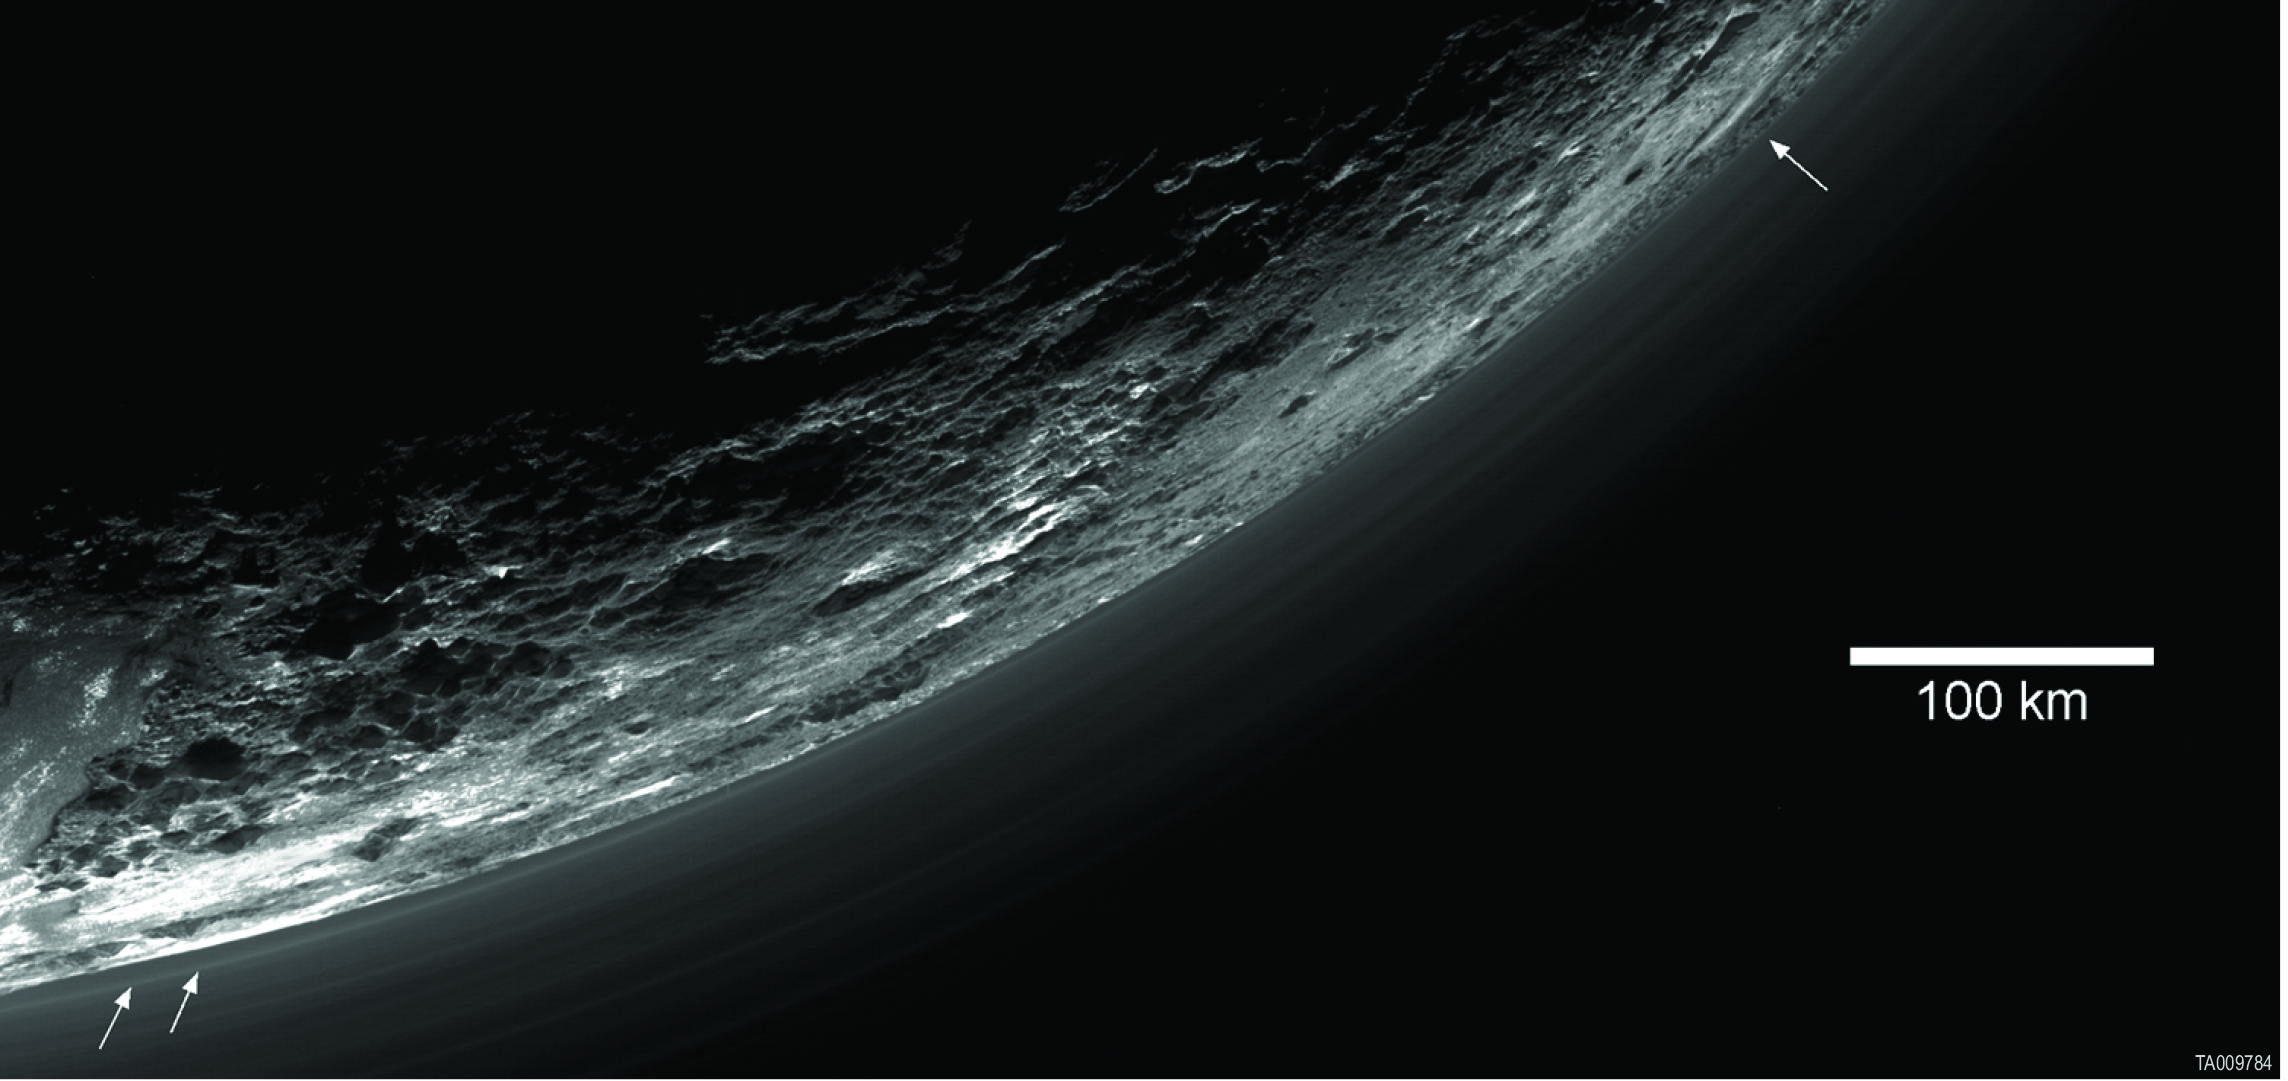

Pluto’s Haze

This image of haze layers above Pluto’s limb was taken by the Ralph/Multispectral Visible Imaging Camera (MVIC) on NASA’s New Horizons spacecraft. About 20 haze layers are seen; the layers have been found to typically extend horizontally over hundreds of kilometers, but are not strictly parallel to the surface. For example, white arrows indicate a haze layer about three miles (five kilometers) above the surface on the left, which has descended to the surface at the right.

The Johns Hopkins University Applied Physics Laboratory in Laurel, Maryland, designed, built, and operates the New Horizons spacecraft, and manages the mission for NASA’s Science Mission Directorate. The Southwest Research Institute, based in San Antonio, leads the science team, payload operations and encounter science planning. New Horizons is part of the New Frontiers Program managed by NASA’s Marshall Space Flight Center in Huntsville, Alabama.

Credit: NASA/Johns Hopkins University Applied Physics Laboratory/Southwest Research Institute